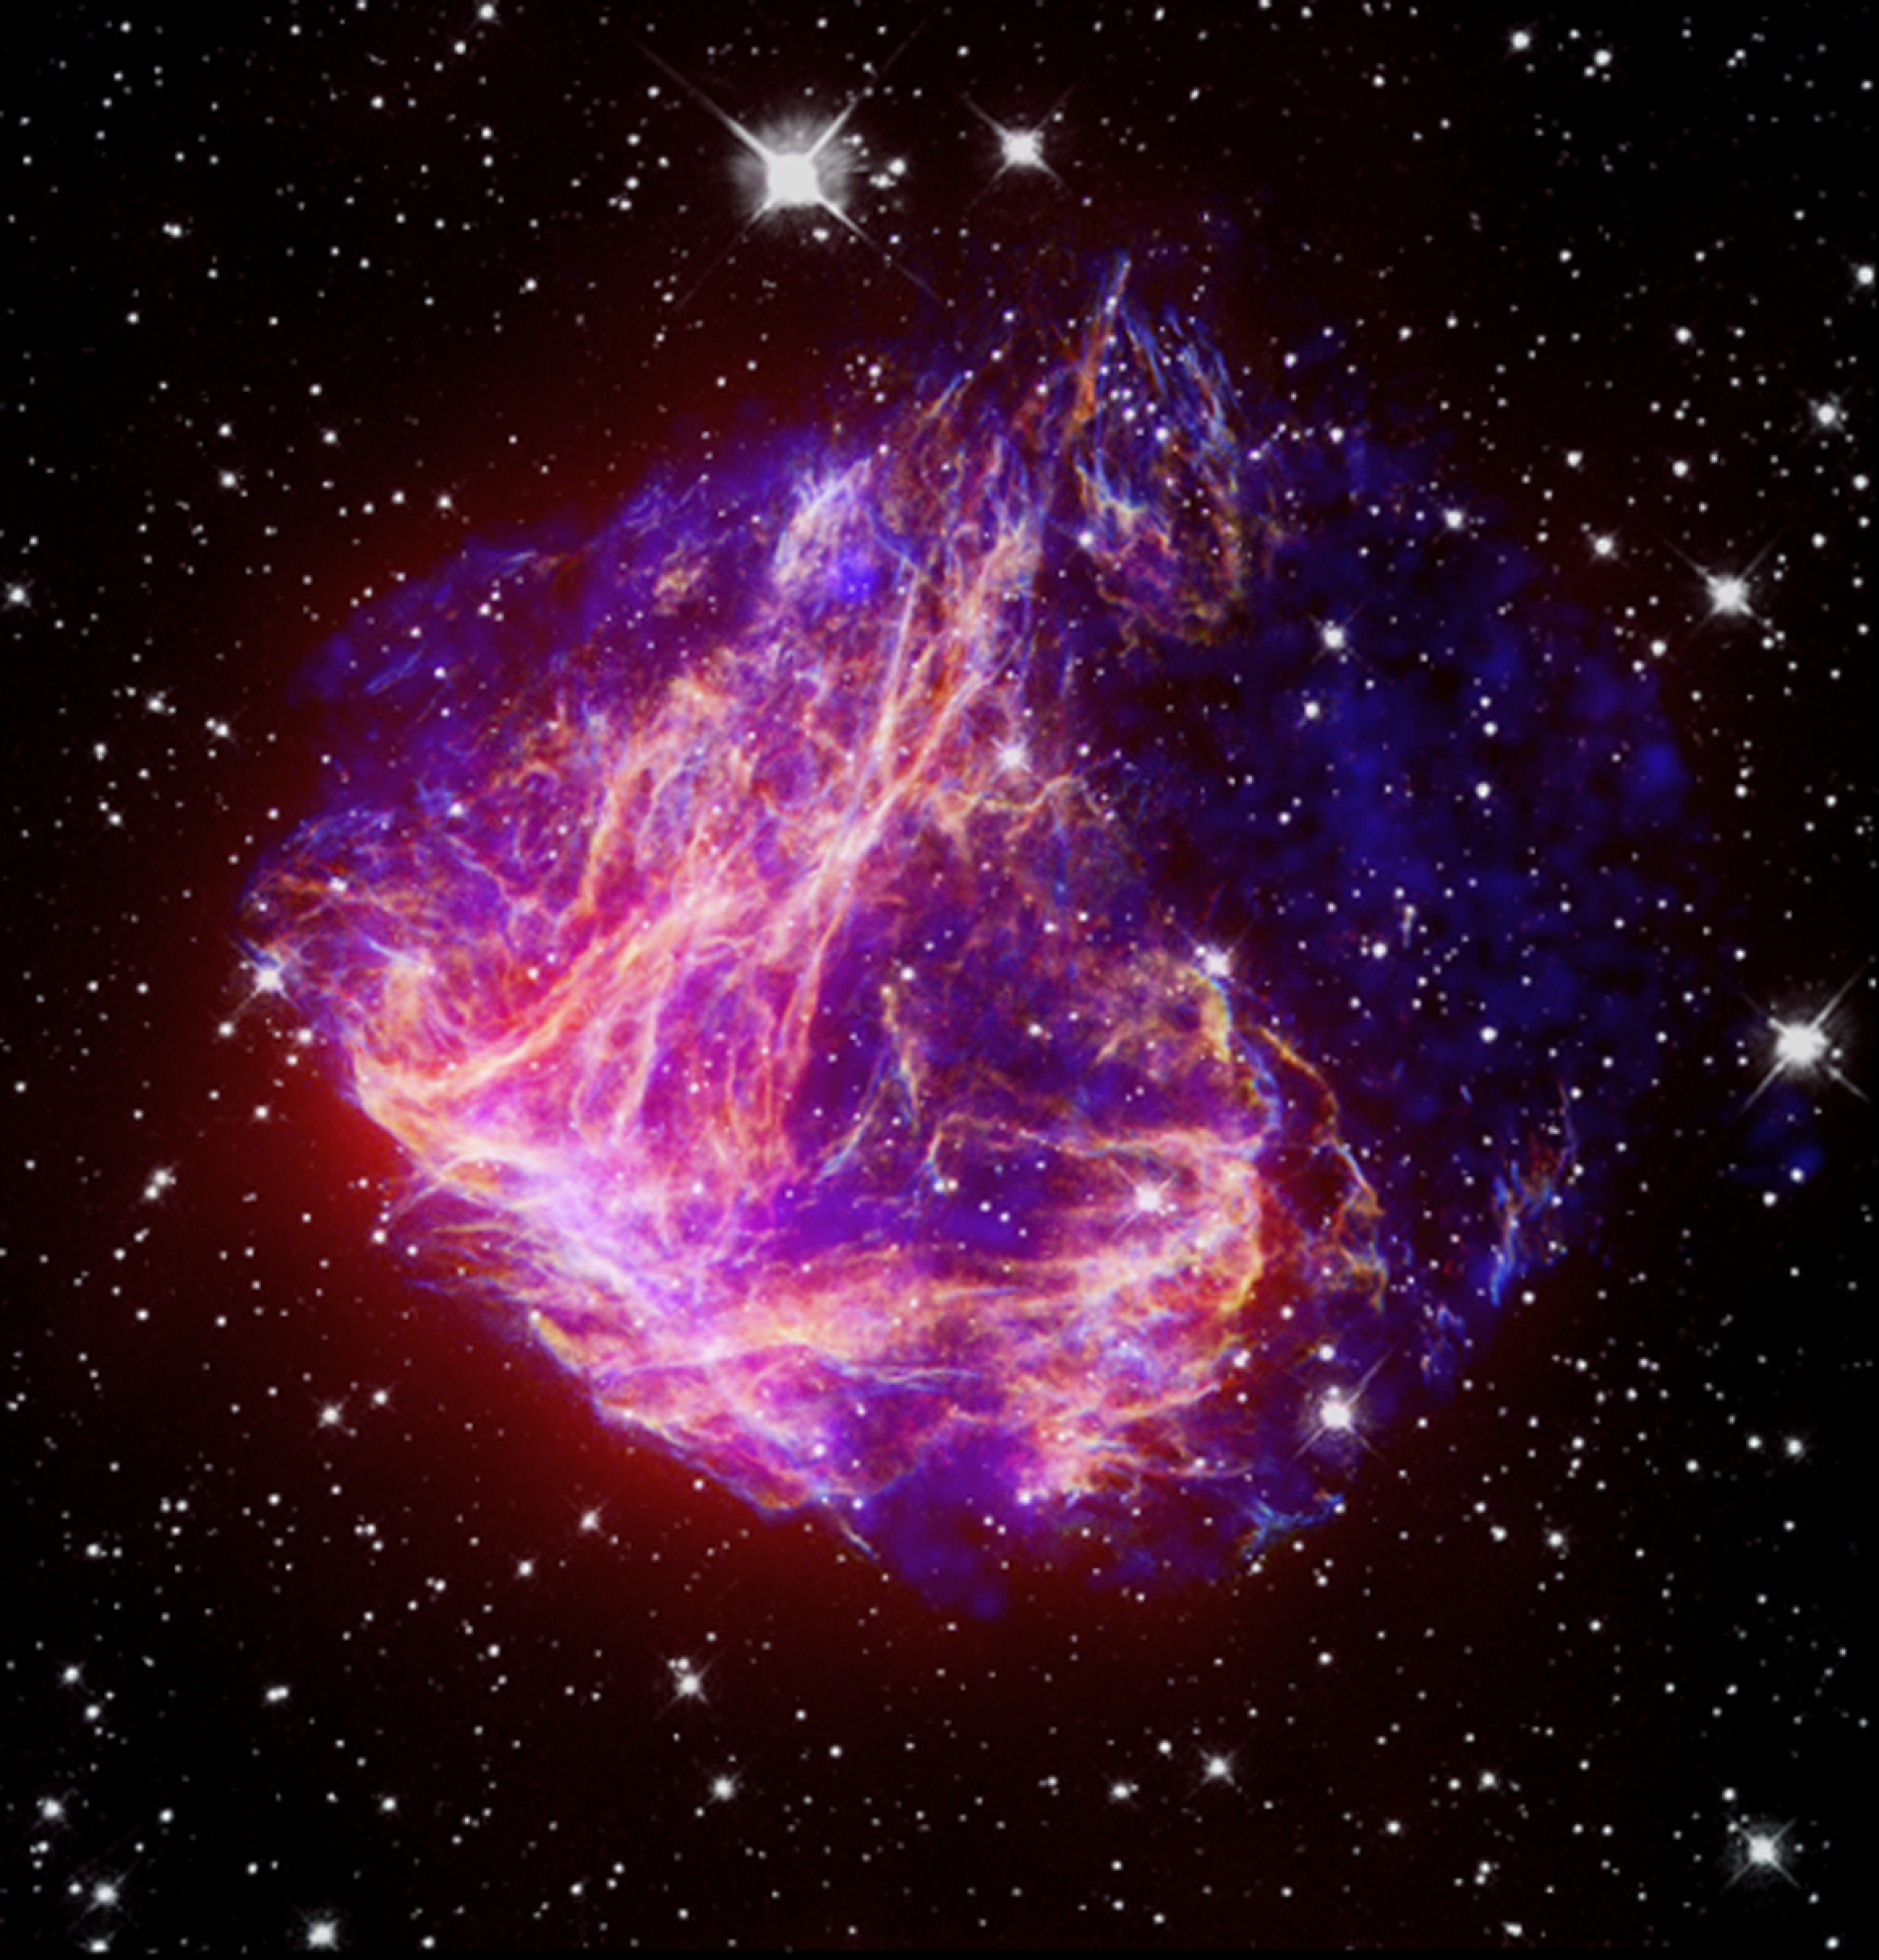

Stellar Debris in the Large Magellanic Cloud

This is a composite image of N49, the brightest supernova remnant in optical light in the Large Magellanic Cloud. The Chandra X-ray image (blue) shows million-degree gas in the center. Much cooler gas at the outer parts of the remnant is seen in the infrared image from Spitzer (red). While astronomers expected that dust particles were generating most of the infrared emission, the study of this object indicates that much of the infrared is instead generated in heated gas.

The unique filamentary structure seen in the optical image by Hubble (white and yellow) has long set N49 apart from other well understood supernova remnants, as most supernova remnants appear roughly circular in visible light. Recent mapping of molecular clouds suggests that this supernova remnant is expanding into a denser region to the southeast, which would cause its asymmetrical appearance. This idea is confirmed by the Chandra data. Although X-rays reveal a round shell of emission, the X-rays also show brightening in the southeast, confirming the idea of colliding material in that area.

Credit: NASA/CXC/STScI/JPL-Caltech/UIUC/Univ. of Minn.